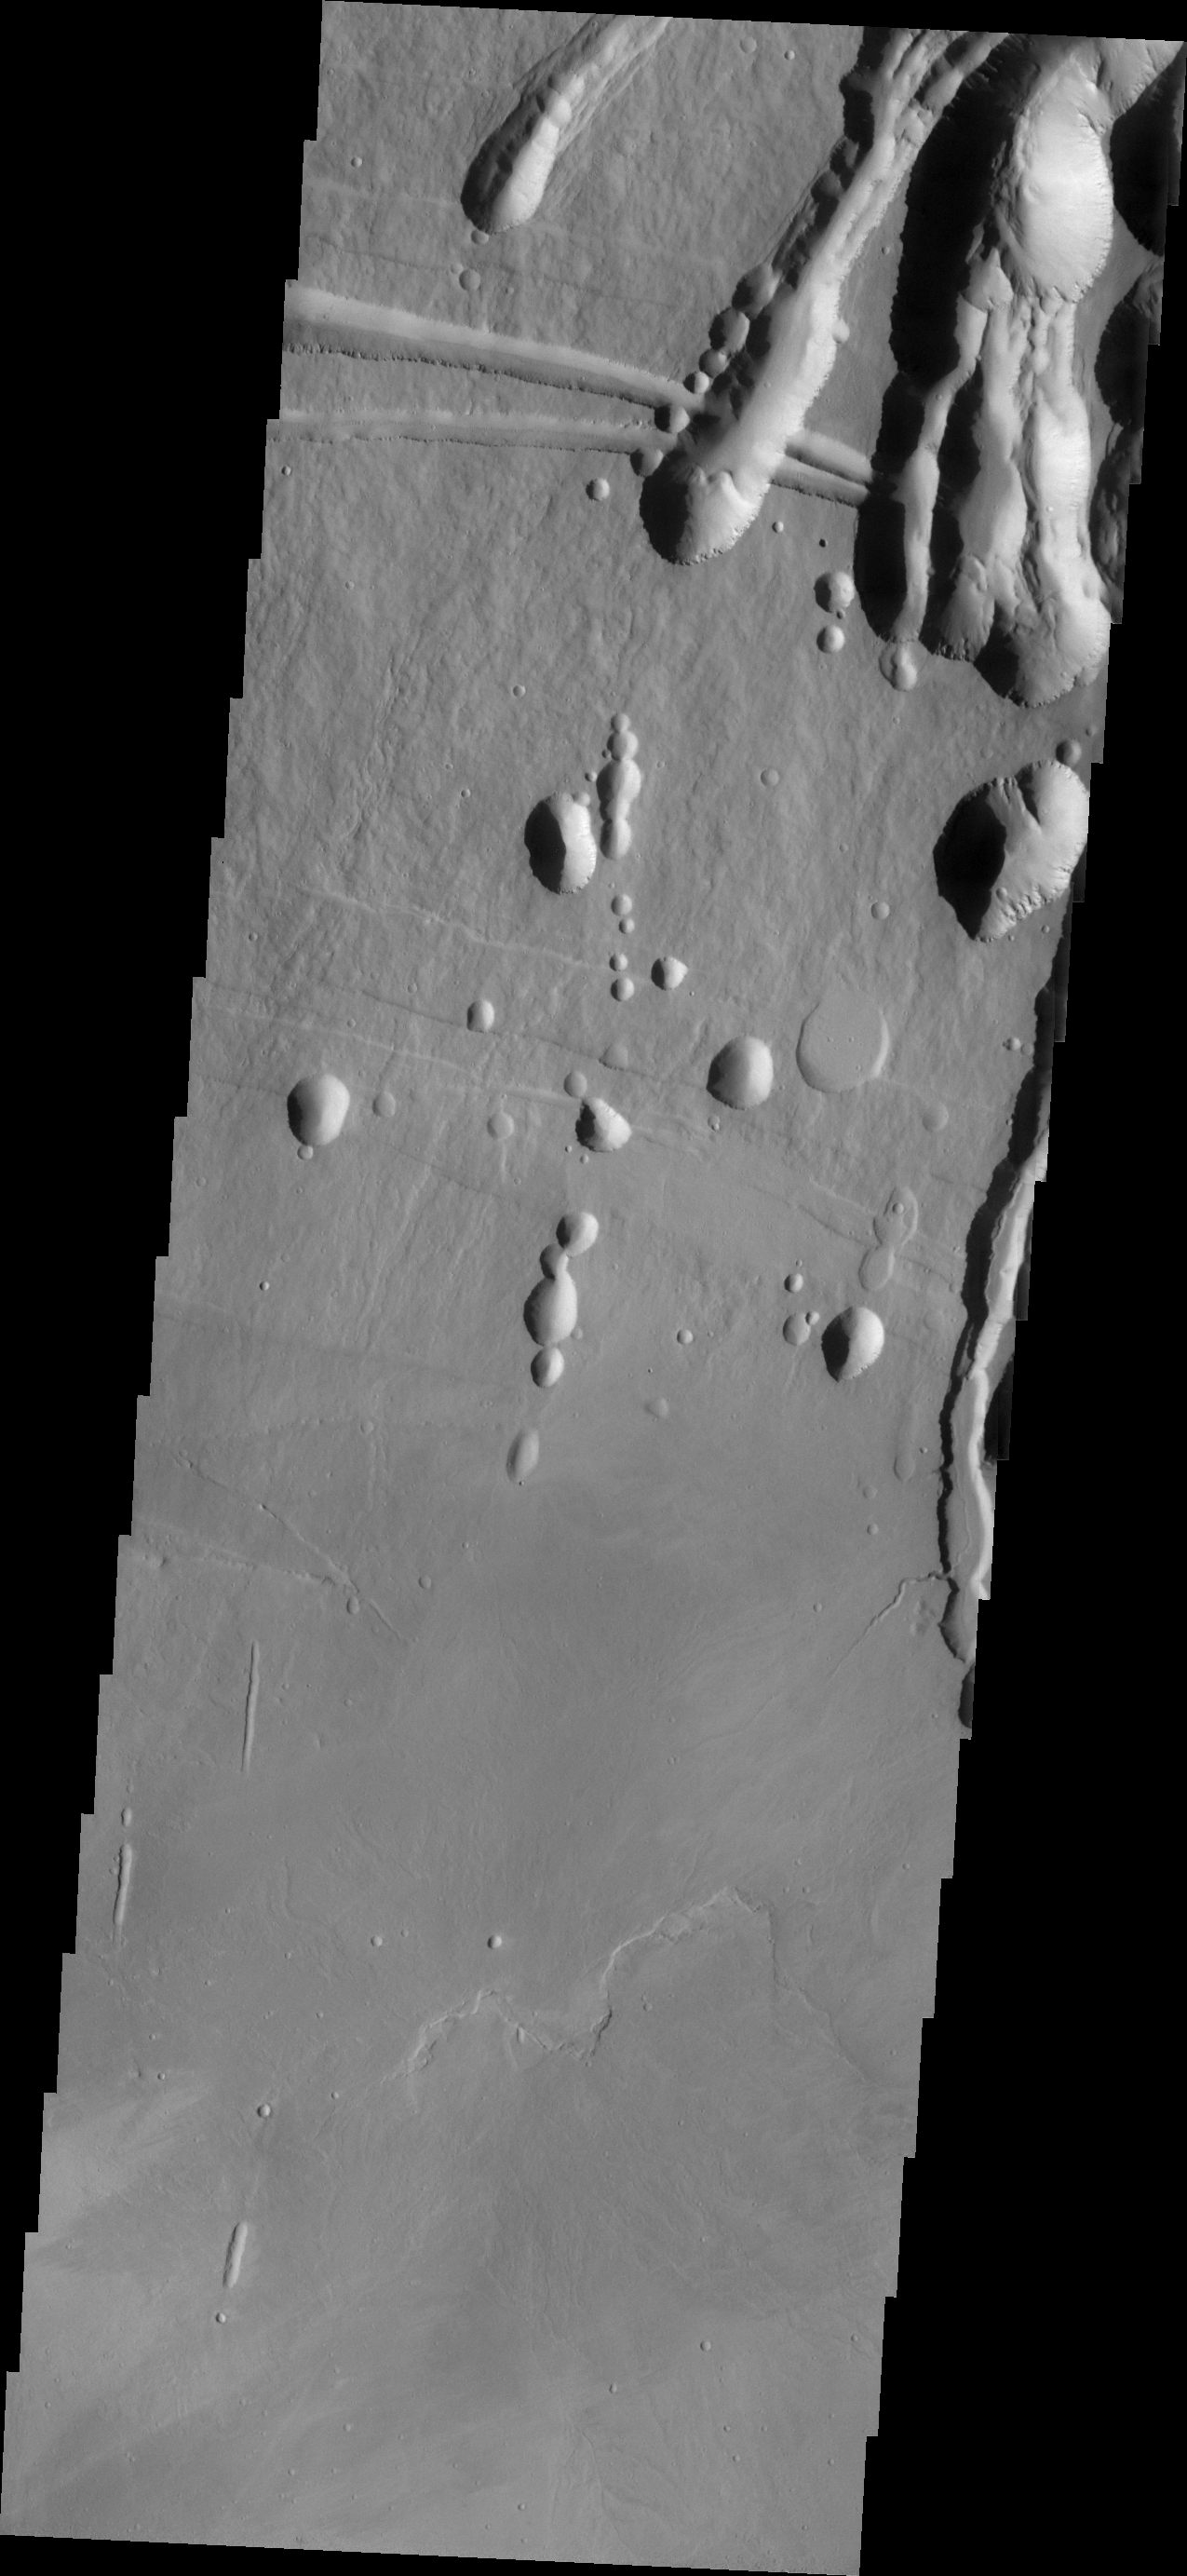

Investigating Mars: Arsia Mons

The three large aligned Tharsis volcanoes are Arsia Mons, Pavonis Mons and Ascreaus Mons (from south to north). There are collapse features on all three volcanoes, on the southwestern and northeastern flanks. This alignment may indicate a large fracture/vent system was responsible for the eruptions that formed all three volcanoes. The flows originating from Arsia Mons are thought to be the youngest of the region. This VIS image shows part of the northeastern flank of Arsia Mons at the summit caldera. In this region the summit caldera does not have a steep margin most likely due to renewed volcanic flows within this region of the caldera. The scalloped depressions at the top of the image are most likely created by collapse of the roof of lava tubes. Lava tubes originate during eruption event, when the margins of a flow harden around a still flowing lava stream. When an eruption ends these can become hollow tubes within the flow. With time, the roof of the tube may collapse into the empty space below. The tubes are linear, so the collapse of the roof creates a linear depression.

Arsia Mons is the southernmost of the Tharsis volcanoes. It is 270 miles (450km) in diameter, almost 12 miles (20km) high, and the summit caldera is 72 miles (120km) wide. For comparison, the largest volcano on Earth is Mauna Loa. From its base on the sea floor, Mauna Loa measures only 6.3 miles high and 75 miles in diameter. A large volcanic crater known as a caldera is located at the summit of all of the Tharsis volcanoes. These calderas are produced by massive volcanic explosions and collapse. The Arsia Mons summit caldera is larger than many volcanoes on Earth.

The Odyssey spacecraft has spent over 15 years in orbit around Mars, circling the planet more than 69000 times. It holds the record for longest working spacecraft at Mars. THEMIS, the IR/VIS camera system, has collected data for the entire mission and provides images covering all seasons and lighting conditions. Over the years many features of interest have received repeated imaging, building up a suite of images covering the entire feature. From the deepest chasma to the tallest volcano, individual dunes inside craters and dune fields that encircle the north pole, channels carved by water and lava, and a variety of other feature, THEMIS has imaged them all. For the next several months the image of the day will focus on the Tharsis volcanoes, the various chasmata of Valles Marineris, and the major dunes fields. We hope you enjoy these images!

Credit: NASA/JPL-Caltech/ASU